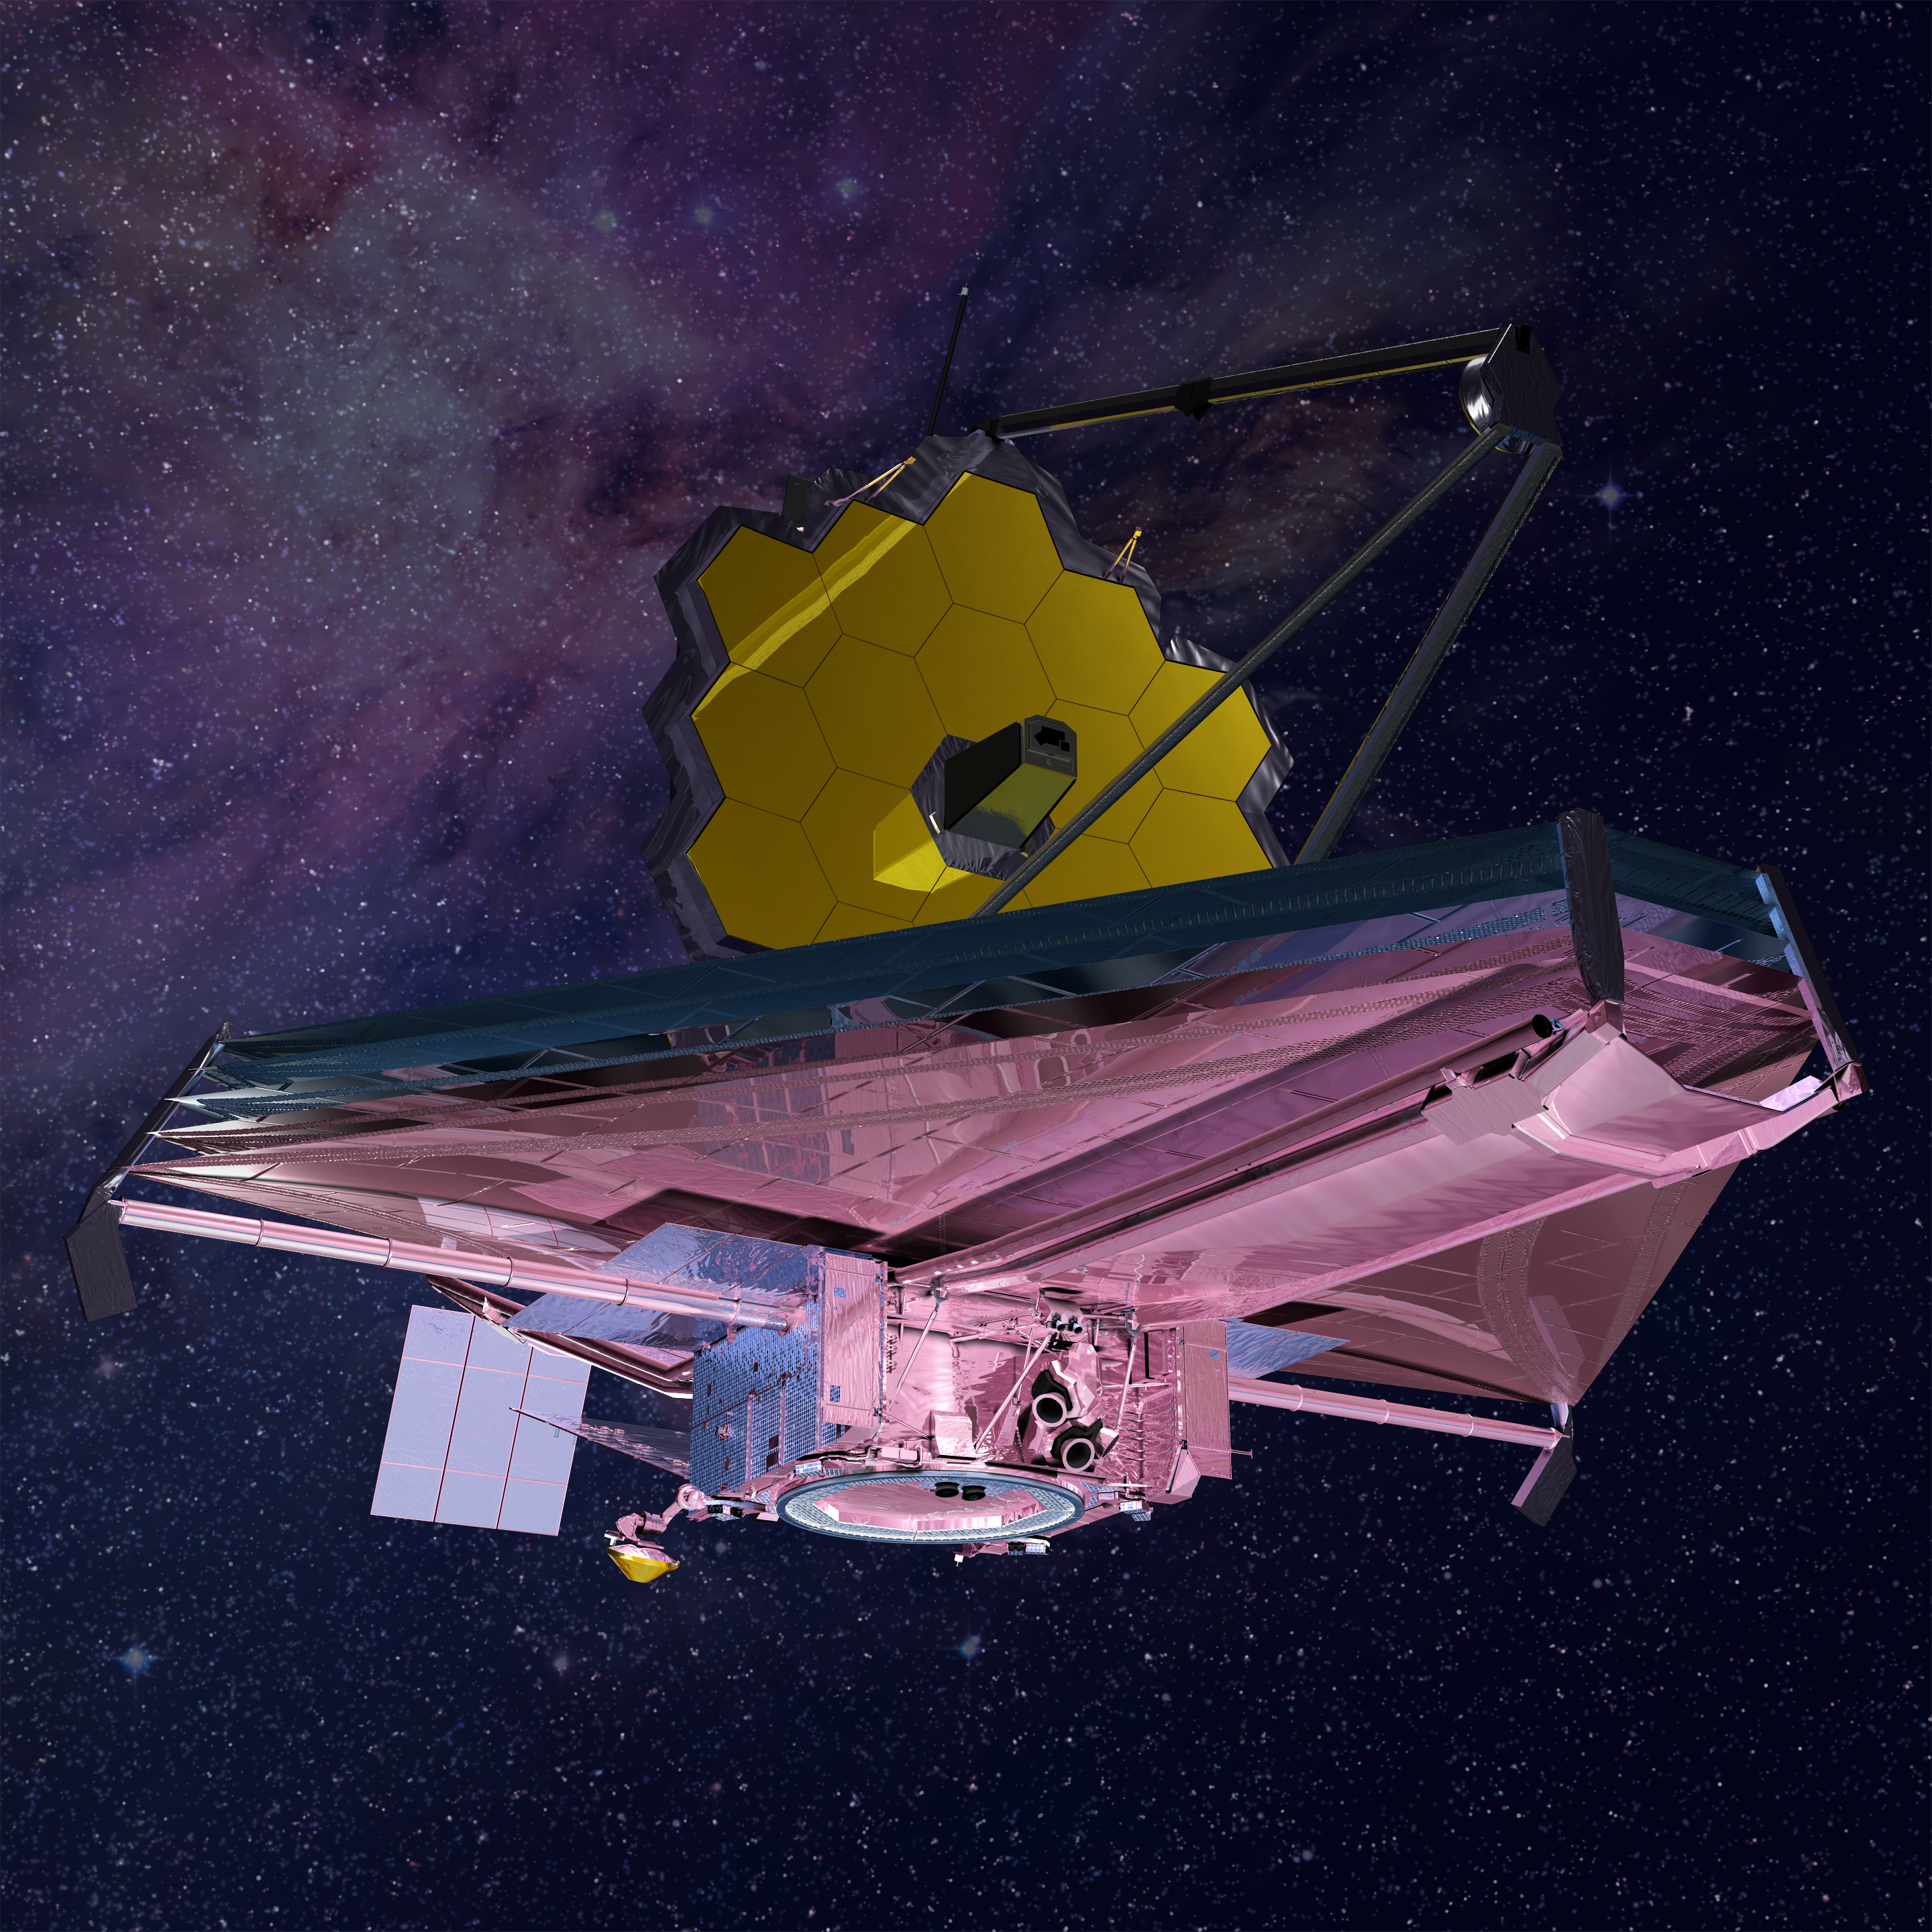

James Webb Space Telescope Hot Side

This illustration of the Webb telescope captures the telescope's "hot side" beneath the sunshield, where Webb's ambient-temperature equipment, like its solar panel, antennae, computer, gyroscopes, and navigational jets are kept.

Credit: Image: NASA, ESA, CSA, Northrop Grumman